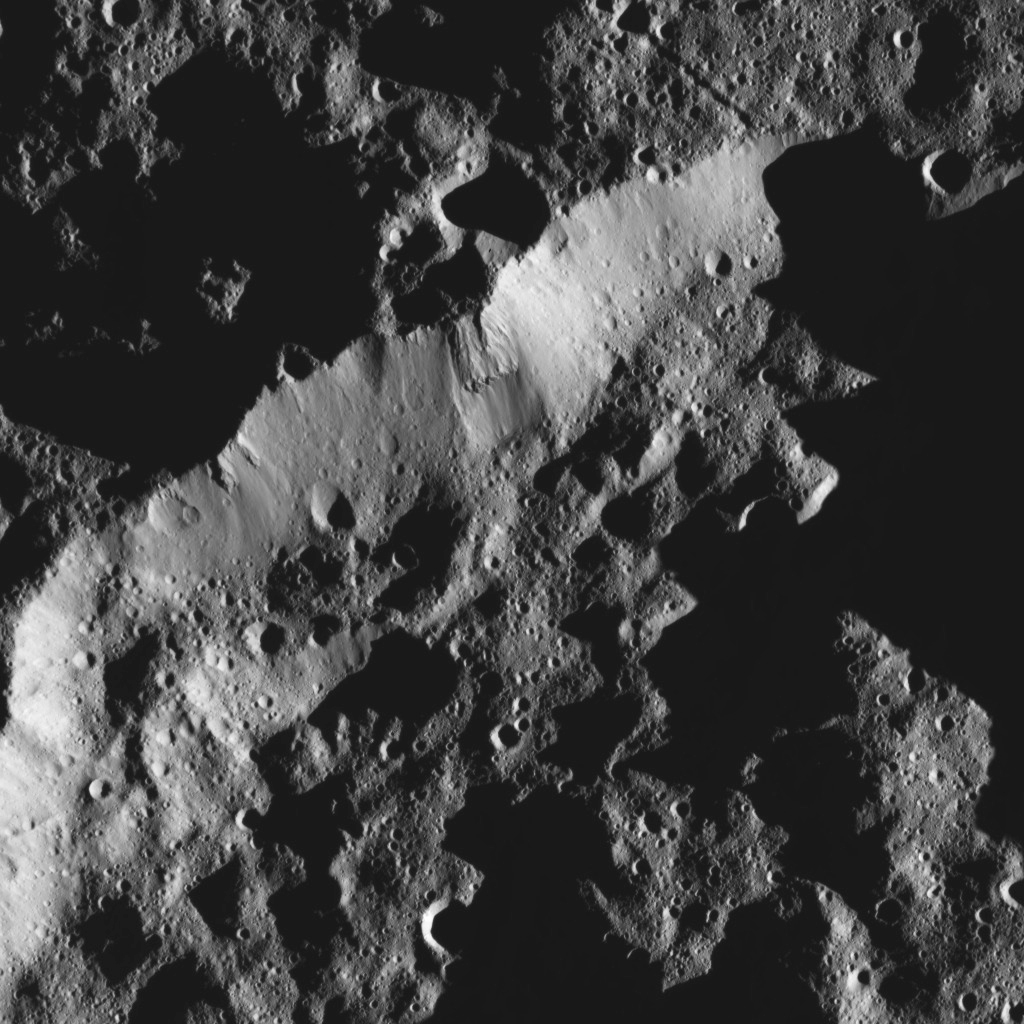

Dawn LAMO Image 58

This view from NASA’s Dawn spacecraft shows the rim of a crater near the south pole of Ceres.

The image is centered at approximately 74 degrees south latitude, 210 degrees east longitude.

Dawn acquired the image on Feb. 8, 2016, from its low-altitude mapping orbit, at a distance of about 240 miles (385 kilometers) from the surface. The image resolution is 120 feet (35 meters) per pixel.

Dawn’s mission is managed by JPL for NASA’s Science Mission Directorate in Washington. Dawn is a project of the directorate’s Discovery Program, managed by NASA’s Marshall Space Flight Center in Huntsville, Alabama. UCLA is responsible for overall Dawn mission science. Orbital ATK, Inc., in Dulles, Virginia, designed and built the spacecraft. The German Aerospace Center, the Max Planck Institute for Solar System Research, the Italian Space Agency and the Italian National Astrophysical Institute are international partners on the mission team.

Credit: NASA/JPL-Caltech/UCLA/MPS/DLR/IDA